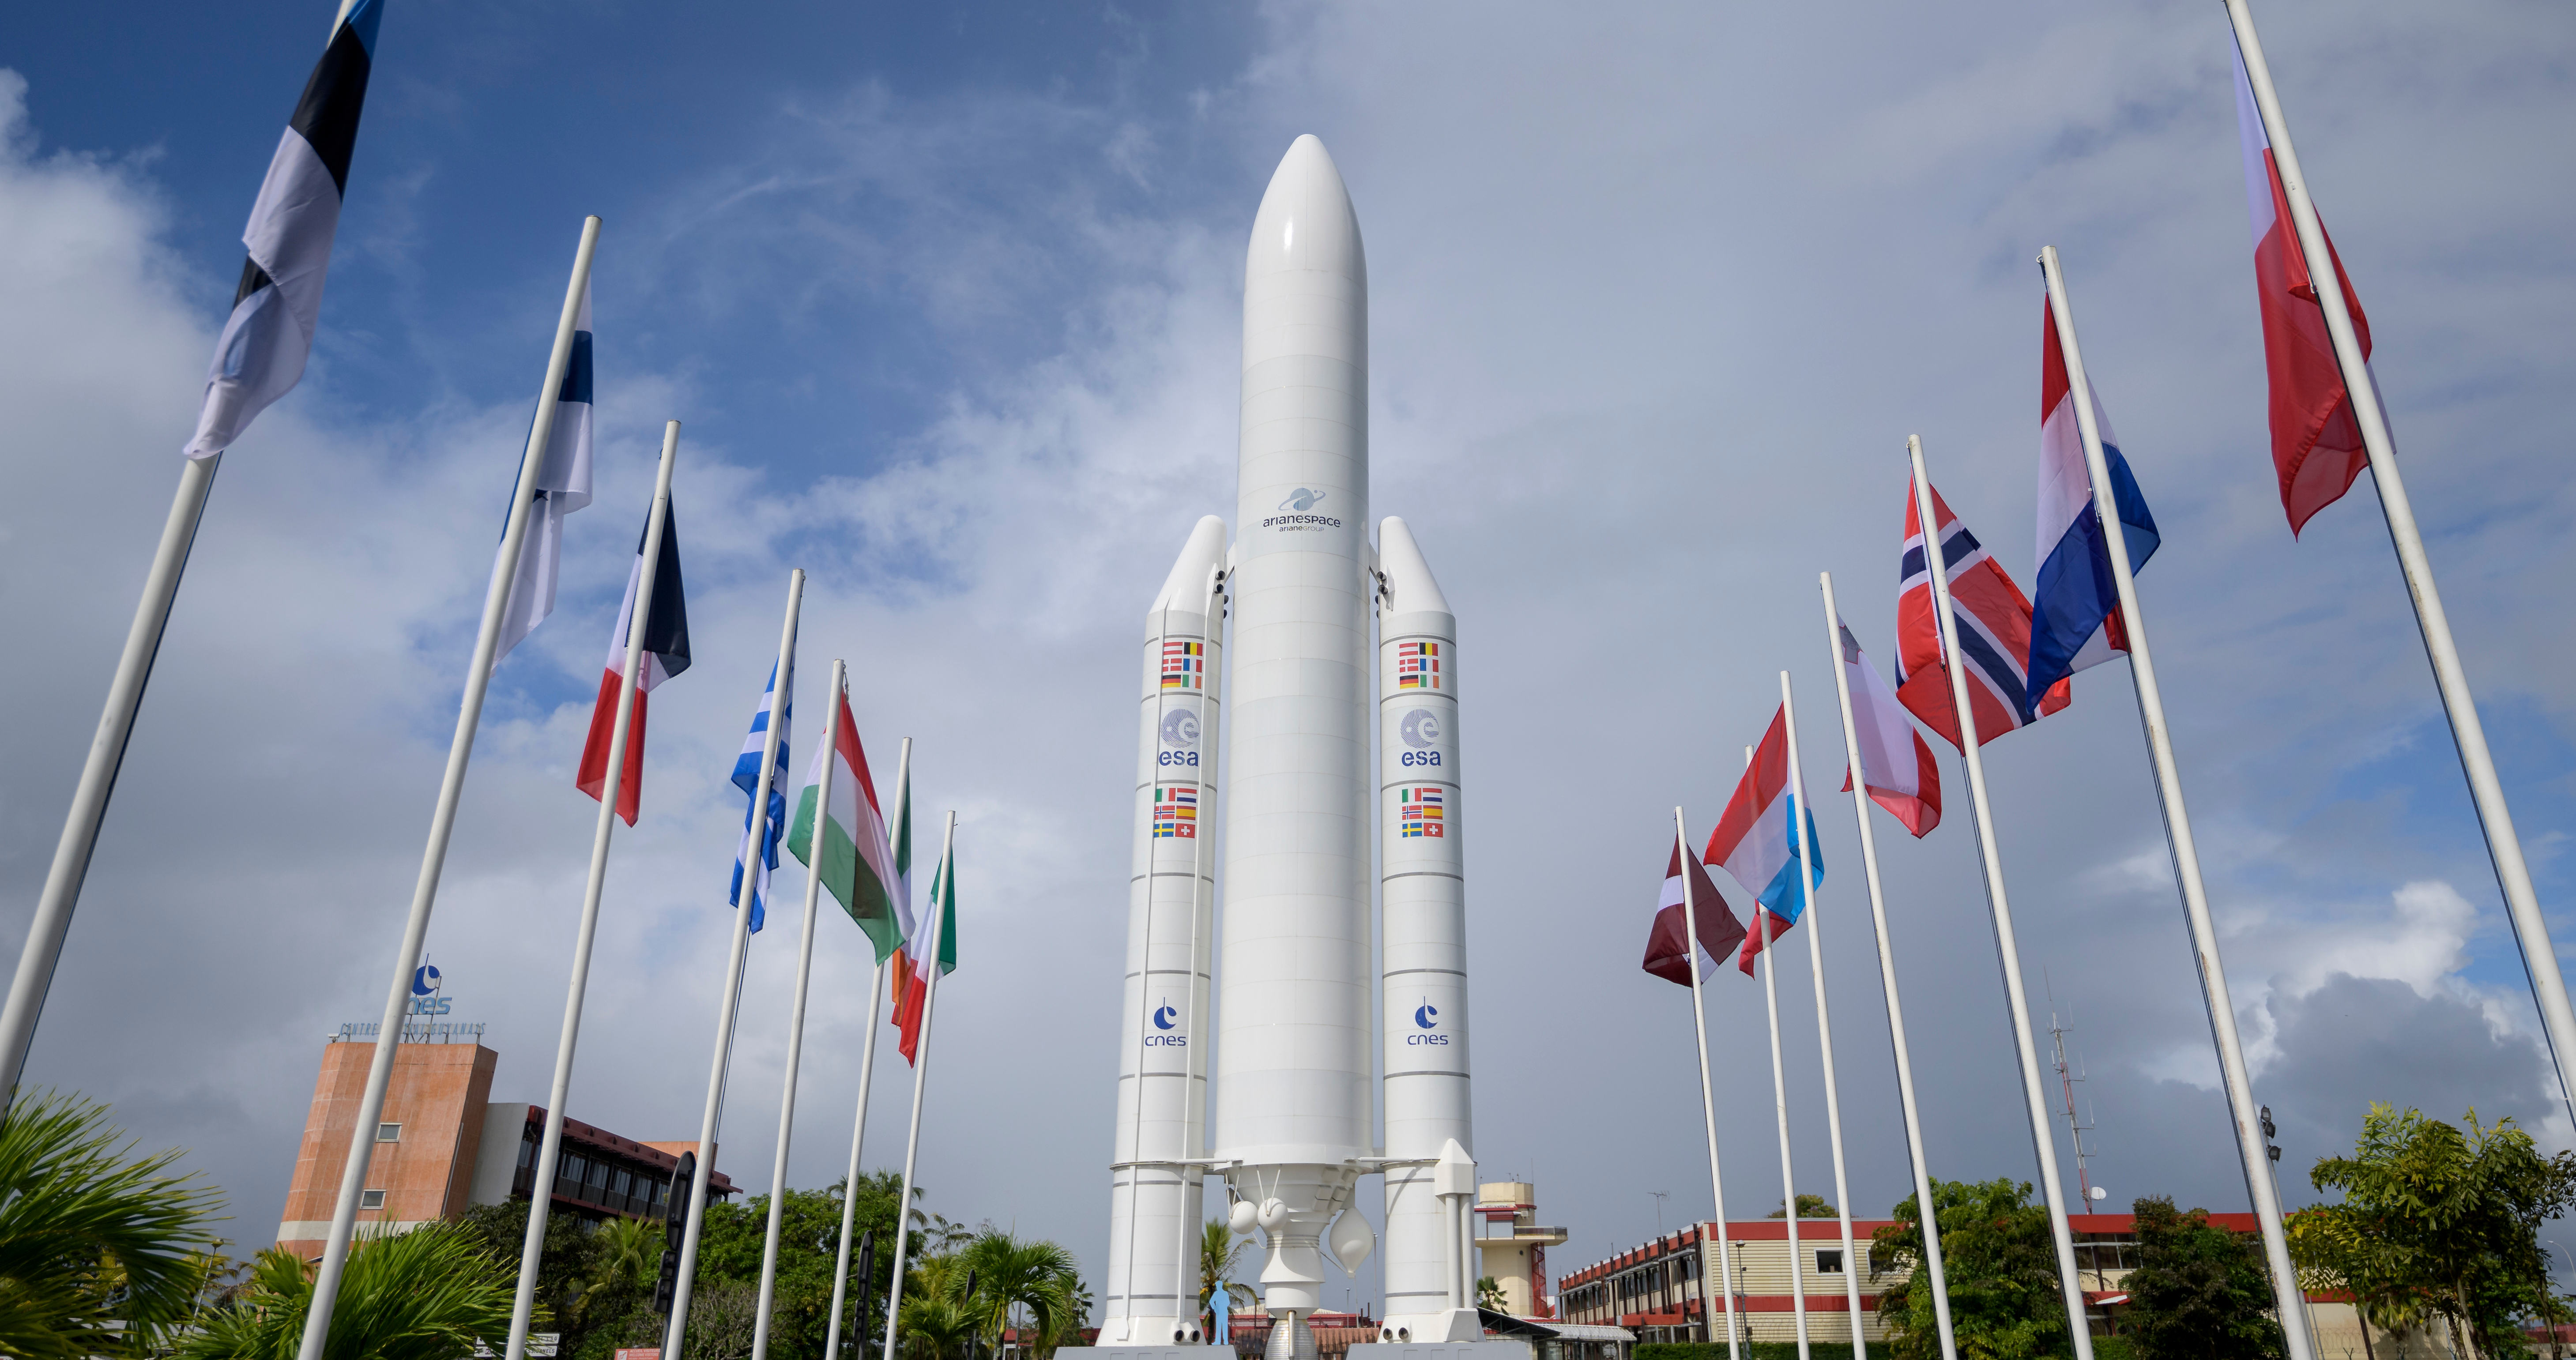

James Webb Space Telescope Prelaunch

A mockup of Arianespace's Ariane 5 rocket is seen at the entrance to the Guiana Space Center in Kourou, French Guiana, Tuesday, Dec. 21, 2021. The James Webb Space Telescope (sometimes called JWST or Webb) is a large infrared telescope with a 21.3 foot (6.5 meter) primary mirror. The observatory is scheduled to launch later in the week and will study every phase of cosmic history—from within our solar system to the most distant observable galaxies in the early universe.

Credit: NASA/Bill Ingalls